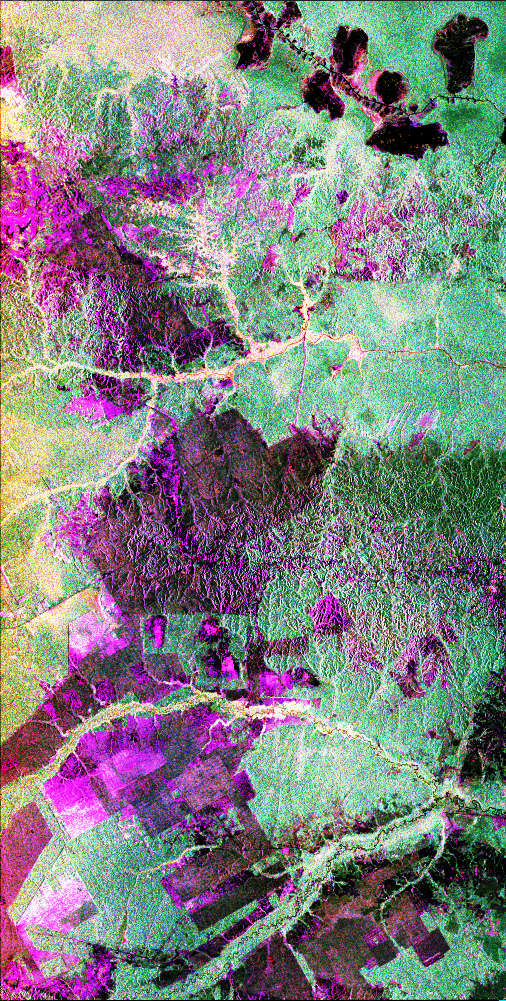

Space Radar Image of Central Sumatra, Indonesia

This is a radar image of the central part of the island of Sumatra in Indonesia that shows how the tropical rainforest typical of this country is being impacted by human activity. Native forest appears in green in this image, while prominent pink areas represent places where the native forest has been cleared. The large rectangular areas have been cleared for palm oil plantations. The bright pink zones are areas that have been cleared since 1989, while the dark pink zones are areas that were cleared before 1989. These radar data were processed as part of an effort to assist oil and gas companies working in the area to assess the environmental impact of both their drilling operations and the activities of the local population. Radar images are useful in these areas because heavy cloud cover and the persistent smoke and haze associated with deforestation have prevented usable visible-light imagery from being acquired since 1989. The dark shapes in the upper right (northeast) corner of the image are a chain of lakes in flat coastal marshes.

This image was acquired in October 1994 by the Spaceborne Imaging Radar C/X-Band Synthetic Aperture Radar (SIR-C/X-SAR) onboard the space shuttle Endeavour. Environmental changes can be easily documented by comparing this image with visible-light data that were acquired in previous years by the Landsat satellite. The image is centered at 0.9 degrees north latitude and 101.3 degrees east longitude. The area shown is 50 kilometers by 100 kilometers (31 miles by 62 miles). The colors in the image are assigned to different frequencies and polarizations of the radar as follows: red is L-band horizontally transmitted, horizontally received; green is L-band horizontally transmitted, vertically received; blue is L-band vertically transmitted, vertically received. SIR-C/X-SAR, a joint mission of the German, Italian and United States space agencies, is part of NASA’s Mission to Planet Earth program.

Credit: NASA/JPL